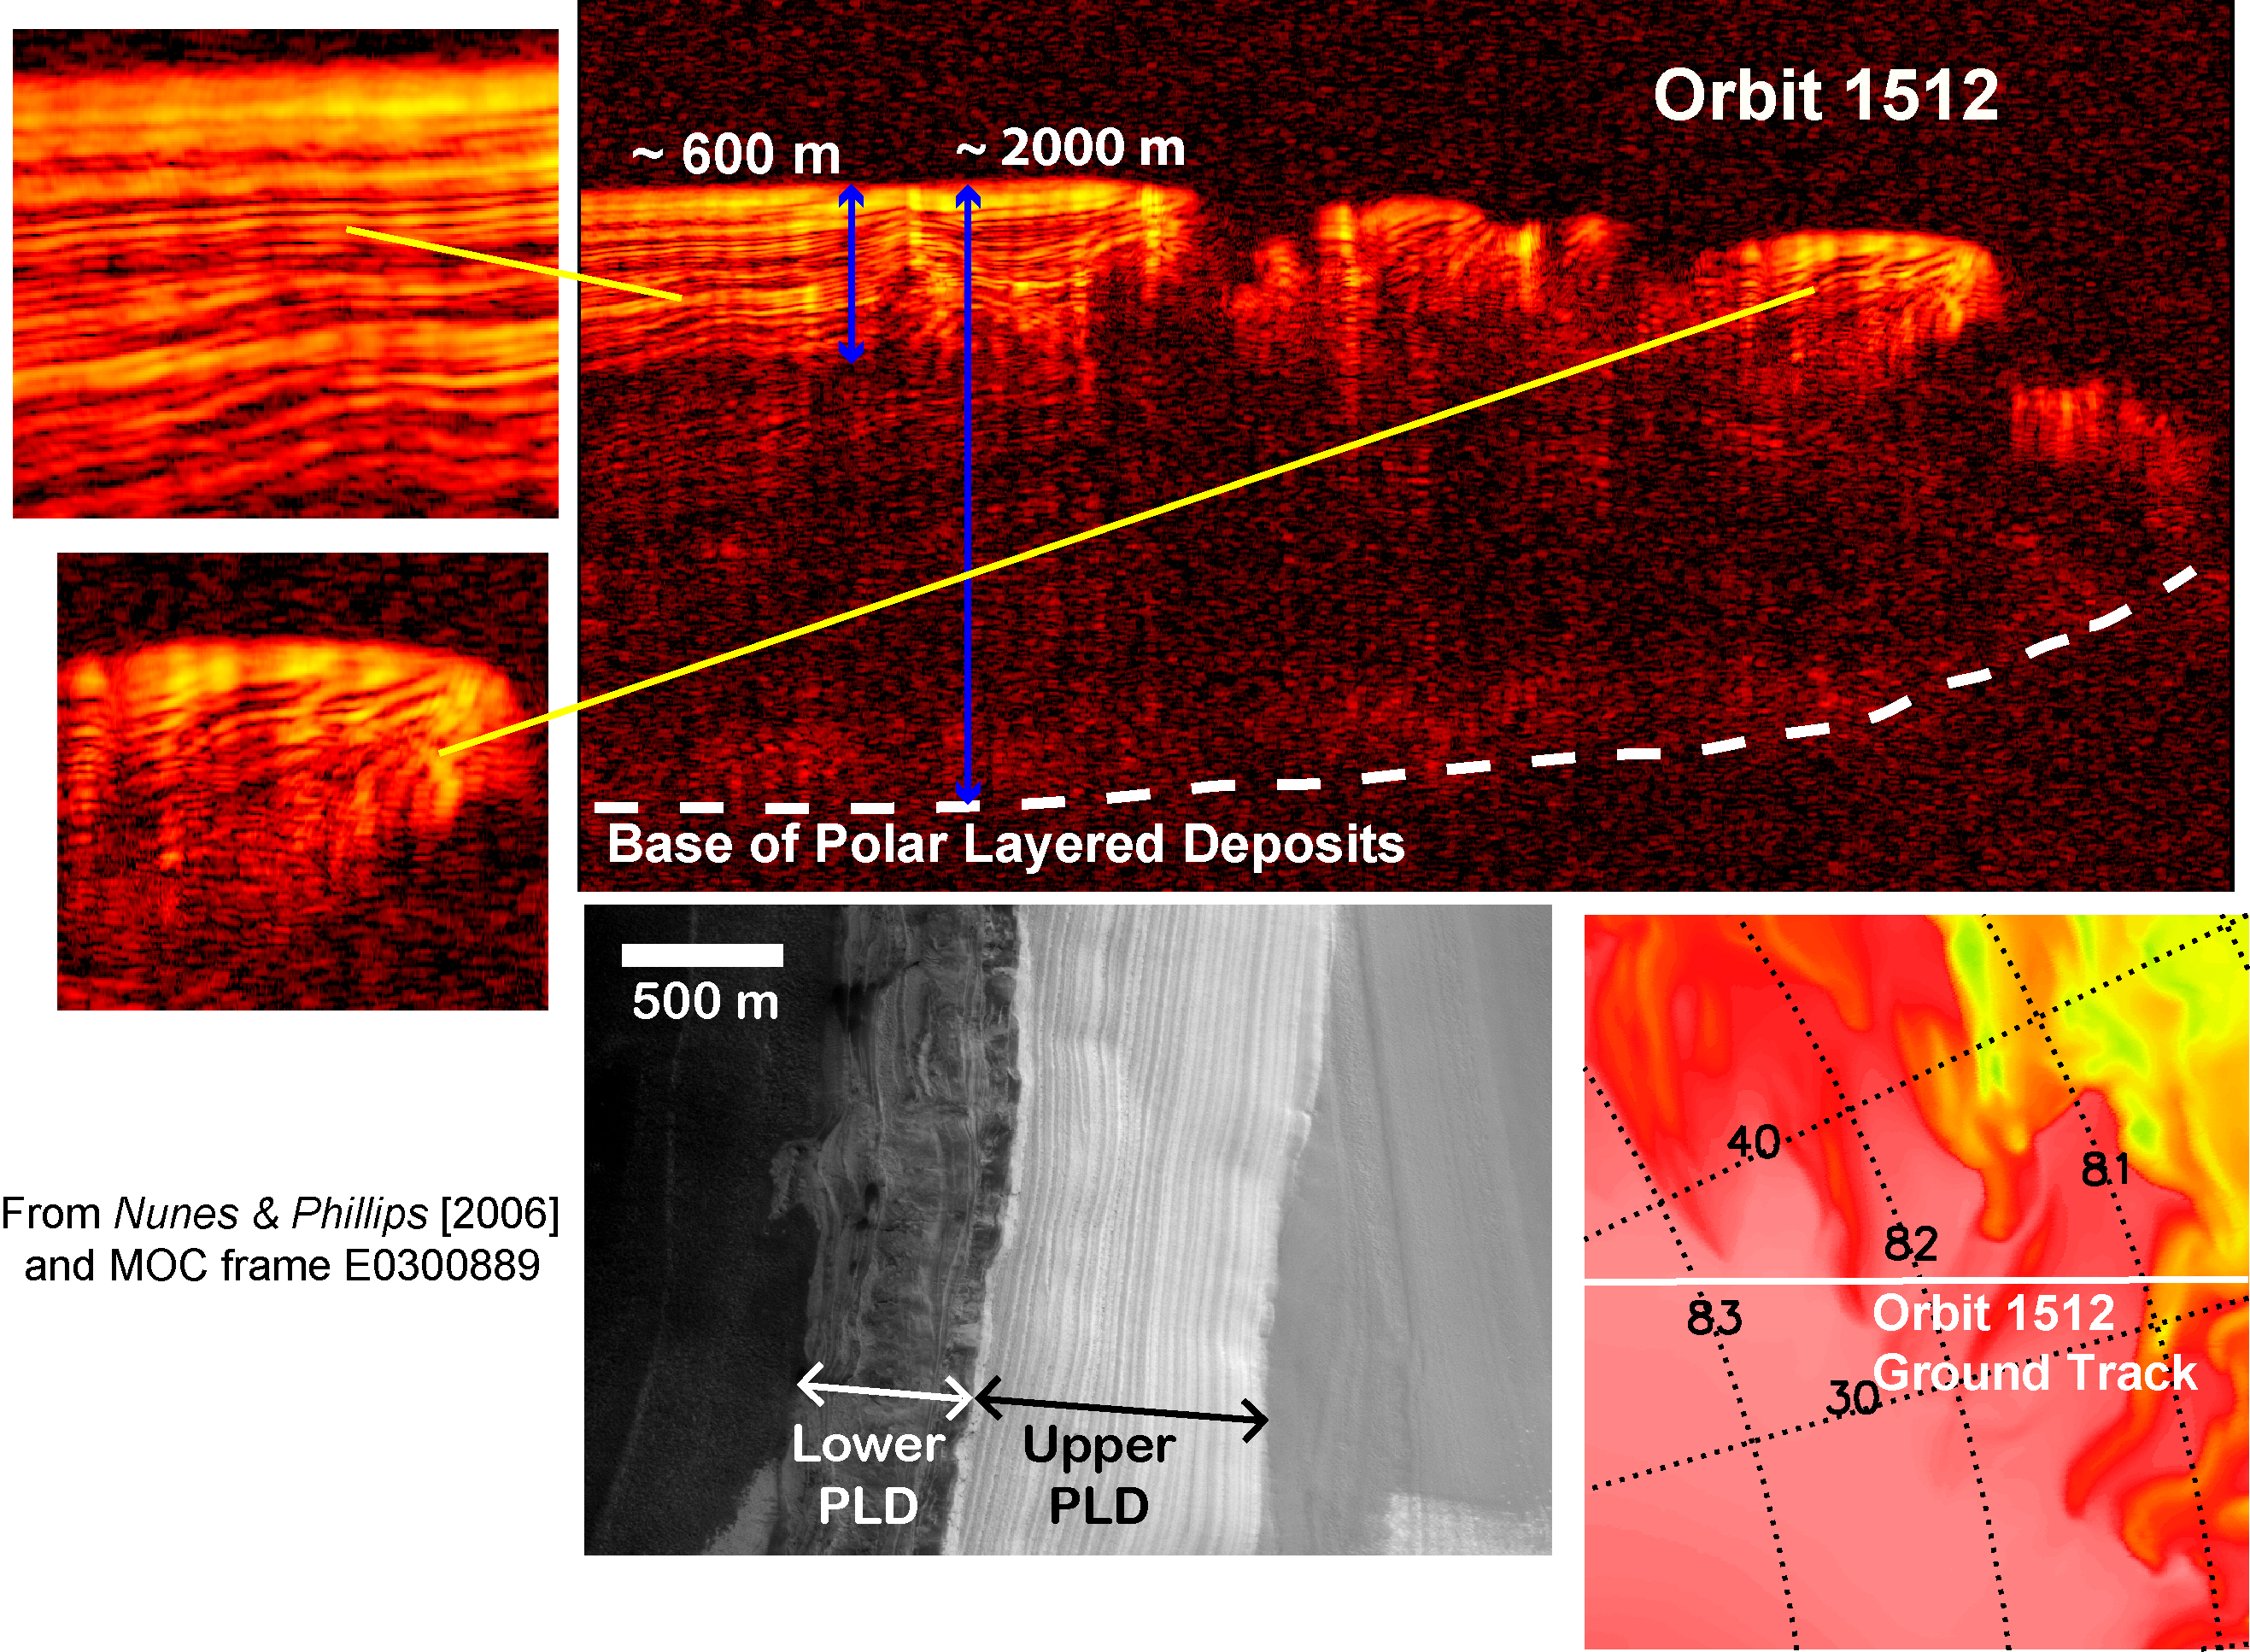

Interpreting Radar View near Mars’ North Pole, Orbit 1512

A radargram from the Shallow Subsurface Radar instrument (SHARAD) on NASA’s Mars Reconnaissance Orbiter is shown in the upper-right panel and reveals detailed structure in the polar layered deposits of the north pole of Mars (with blowups shown in the upper-left panels). The sounding radar collected the data presented here during orbit 1512 of the mission, on Nov. 22, 2006.

The horizontal scale in the radargram is distance along the ground track. It can be referenced to the ground track map shown in the lower right. The radar traversed from about 83.5 degrees to 80.5 degrees north latitude, or about 180 kilometers (110 miles). The ground track map shows elevation measured by the Mars Orbiter Laser Altimeter on NASA’s Mars Global Surveyor orbiter. Green indicates low elevation; reddish-white indicates higher elevation. The traverse is from the high elevation of the plateau formed by the layers to the lowlands below.

The vertical scale on the radargram is time delay of the radar signals reflected back to Mars Reconnaissance Orbiter from the surface and subsurface. For reference, using an assumed velocity of the radar waves in the subsurface, time is converted to depth below the surface in two places: about 600 meters (2,000 feet) to the lowest of an upper series of bright reflectors and about 2,000 meters (6,500 feet) to the base of the polar layered deposits. The color scale of the radargram varies from black for weak reflections to bright yellow for strong reflections.

The lower-left panel is a image from the Mars Orbiter Camera on Mars Global Surveyor showing exposed polar layering in the walls of a canyon near the north pole. The layering is divided into a finely structured upper unit (labeled “Upper PLD”) and less-well-defined stratigraphy in the lower unit (labeled “Lower PLD”). The radargram clearly reveals the complexity of the layering in the upper unit, additional reflections from the lower unit, and the base of the entire stack of layered deposits. The layering manifests the recent climate history of Mars, recorded by the deposition and removal of ice and dust.

The Shallow Subsurface Radar was provided by the Italian Space Agency (ASI). Its operations are led by the University of Rome and its data are analyzed by a joint U.S.-Italian science team. NASA’s Jet Propulsion Laboratory, a division of the California Institute of Technology, Pasadena, manages the Mars Reconnaissance Orbiter for the NASA Science Mission Directorate, Washington.

Credit: NASA/JPL-Caltech/ASI/University of Rome/Washington Universtiy in St. Louis